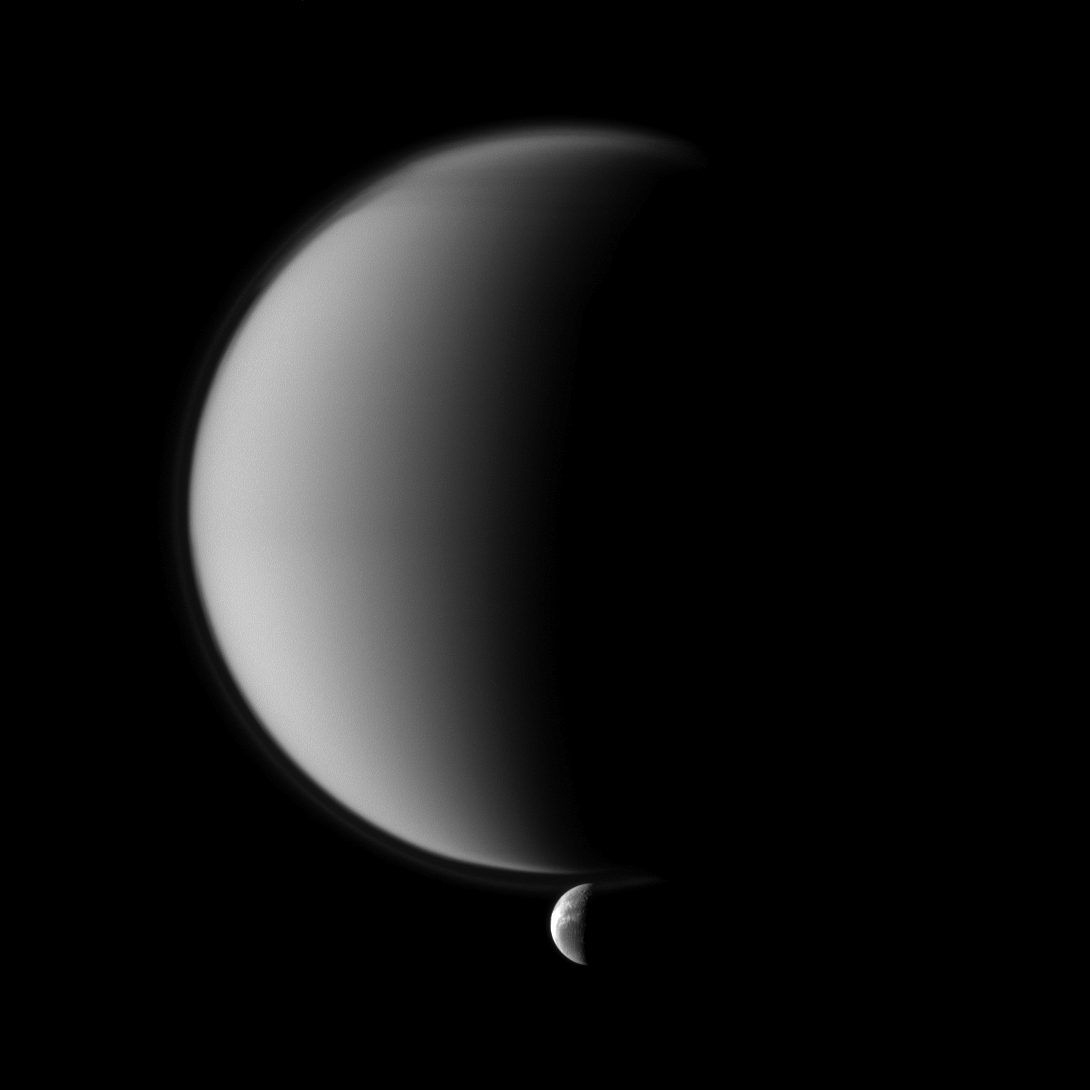

Study in Contrasts

Crisp details on Dione contrast with the haziness of Titan in this Cassini spacecraft image of a pair of Saturn’s moons.

Smaller Dione is at the bottom of the image, and that moon’s wispy terrain is visible. See PIA12608 to learn more about Dione’s surface features. Titan dominates the rest of the image, and that moon’s north polar hood is visible here. See PIA08137 to learn more about Titan’s atmospheric haze.

Lit terrain seen here is on the trailing hemisphere of Dione (1,123 kilometers, or 698 miles across) and in the area between the trailing hemisphere and anti-Saturn side of Titan (5,150 kilometers, or 3,200 miles across).

The image was taken in visible blue light with the Cassini spacecraft narrow-angle camera on April 20, 2010. The view was obtained at a distance of approximately 2.3 million kilometers (1.4 million miles) from Dione and at a sun-Dione-spacecraft, or phase, angle of 101 degrees. The view was obtained at a distance of approximately 1.3 million kilometers (808,000 miles) from Titan and at a Sun-Titan-spacecraft, or phase, angle of 101 degrees. Image scale is 14 kilometers (9 miles) per pixel on Dione and 8 kilometers (5 miles) per pixel on Titan.

The Cassini-Huygens mission is a cooperative project of NASA, the European Space Agency and the Italian Space Agency. The Jet Propulsion Laboratory, a division of the California Institute of Technology in Pasadena, manages the mission for NASA’s Science Mission Directorate, Washington, D.C. The Cassini orbiter and its two onboard cameras were designed, developed and assembled at JPL. The imaging operations center is based at the Space Science Institute in Boulder, Colo.

Credit: NASA/JPL/Space Science Institute